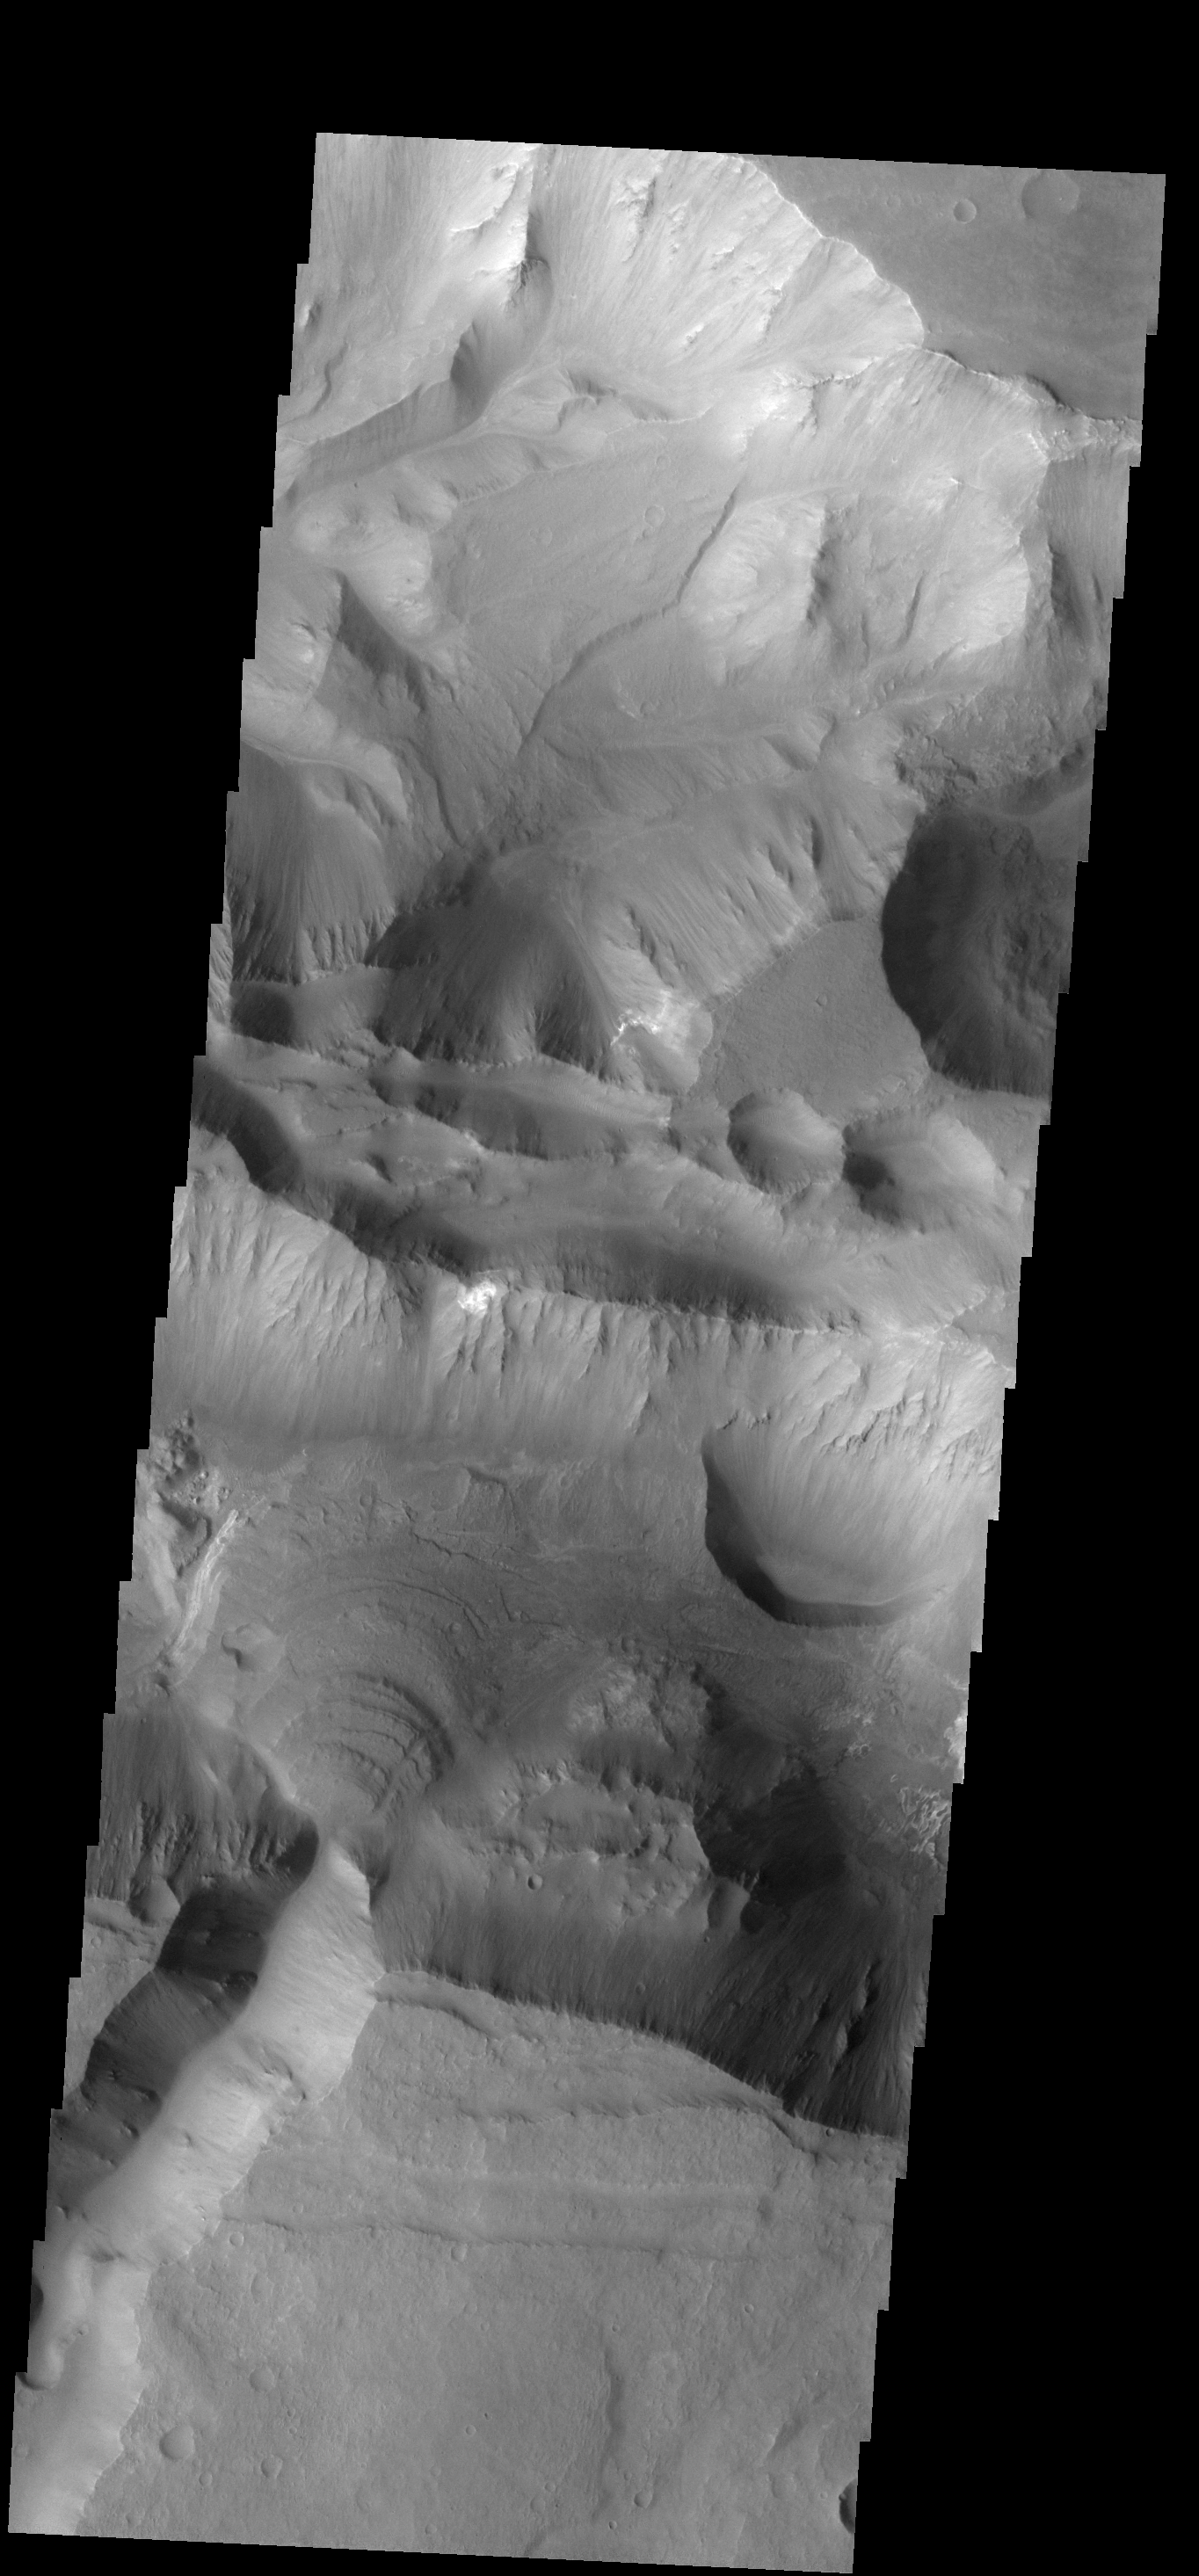

Layered Fan

This beautiful fan deposit is located at the end of a mega-gully that empties into the southern trough of Coprates Chasma.

Image information: VIS instrument. Latitude -14.9N, Longitude 299.8E. 17 meter/pixel resolution.

Note: this THEMIS visual image has not been radiometrically nor geometrically calibrated for this preliminary release. An empirical correction has been performed to remove instrumental effects. A linear shift has been applied in the cross-track and down-track direction to approximate spacecraft and planetary motion. Fully calibrated and geometrically projected images will be released through the Planetary Data System in accordance with Project policies at a later time.

NASA’s Jet Propulsion Laboratory manages the 2001 Mars Odyssey mission for NASA’s Office of Space Science, Washington, D.C. The Thermal Emission Imaging System (THEMIS) was developed by Arizona State University, Tempe, in collaboration with Raytheon Santa Barbara Remote Sensing. The THEMIS investigation is led by Dr. Philip Christensen at Arizona State University. Lockheed Martin Astronautics, Denver, is the prime contractor for the Odyssey project, and developed and built the orbiter. Mission operations are conducted jointly from Lockheed Martin and from JPL, a division of the California Institute of Technology in Pasadena.

Credit: NASA/JPL/ASU